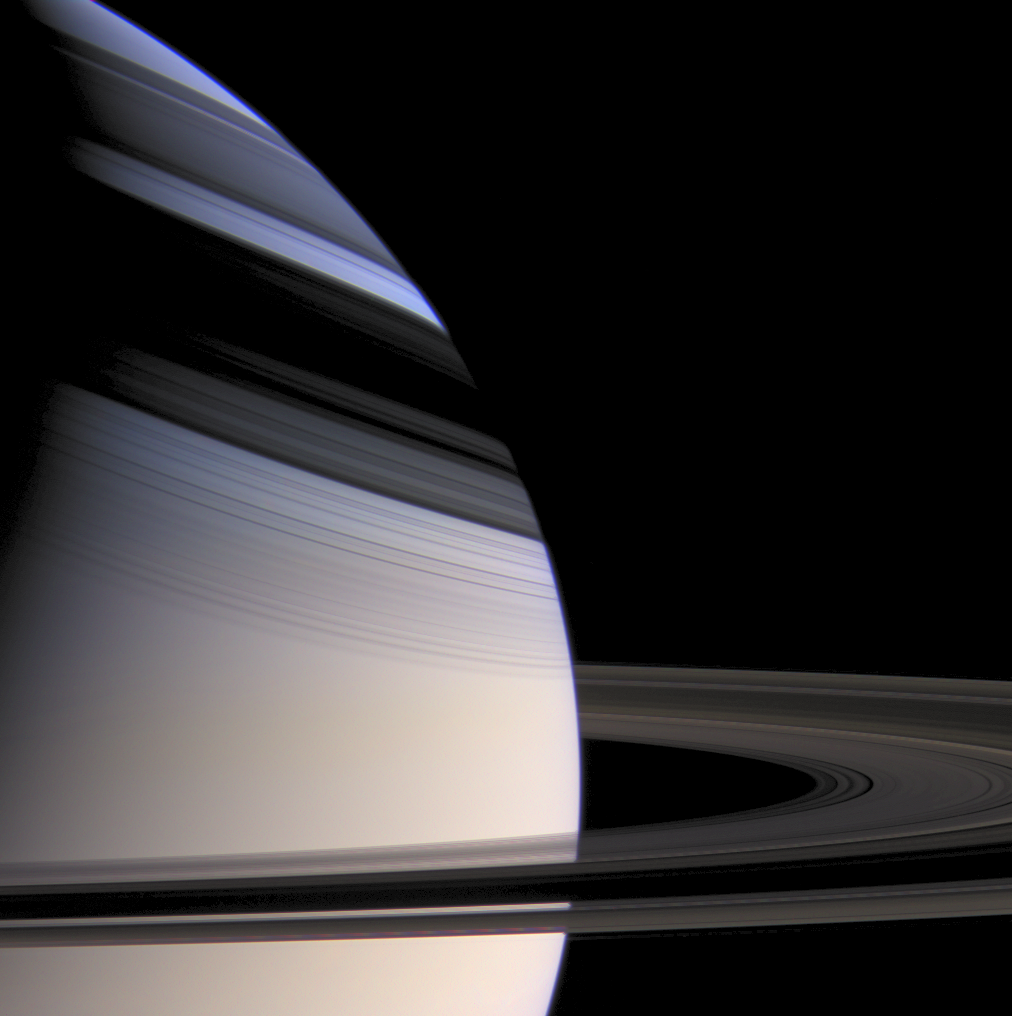

The Face of Beauty

Few sights in the solar system are more strikingly beautiful than softly hued Saturn embraced by the shadows of its stately rings.

The gas planet’s subtle northward gradation from gold to azure is a striking visual effect that scientists don’t fully understand. Current thinking says that it may be related to seasonal influences, tied to the cold temperatures in the northern (winter) hemisphere. Despite Cassini’s revelations, Saturn remains a world of mystery.

Currently, the rings’ shadows shield the mid-northern latitudes from the harshest of the sun’s rays. As Saturn travels around the sun in its 29-year orbit, the shadows will narrow and head southward, eventually blanketing the opposite hemisphere.

Images taken with blue, green and red spectral filters were used to create this color view, which approximates the scene as it would appear to the human eye. The view was brightened to enhance detail visible in the rings and within their shadows.

The images were obtained with the Cassini wide-angle camera from a distance of approximately 999,000 kilometers (621,000 miles) from Saturn on May 4, 2005, as the spacecraft cruised a few degrees above the ring plane. The image scale is about 60 kilometers (37 miles) per pixel on Saturn.

The Cassini-Huygens mission is a cooperative project of NASA, the European Space Agency and the Italian Space Agency. The Jet Propulsion Laboratory, a division of the California Institute of Technology in Pasadena, manages the mission for NASA’s Science Mission Directorate, Washington, D.C. The Cassini orbiter and its two onboard cameras were designed, developed and assembled at JPL. The imaging operations center is based at the Space Science Institute in Boulder, Colo.

Credit: NASA/JPL/Space Science Institute